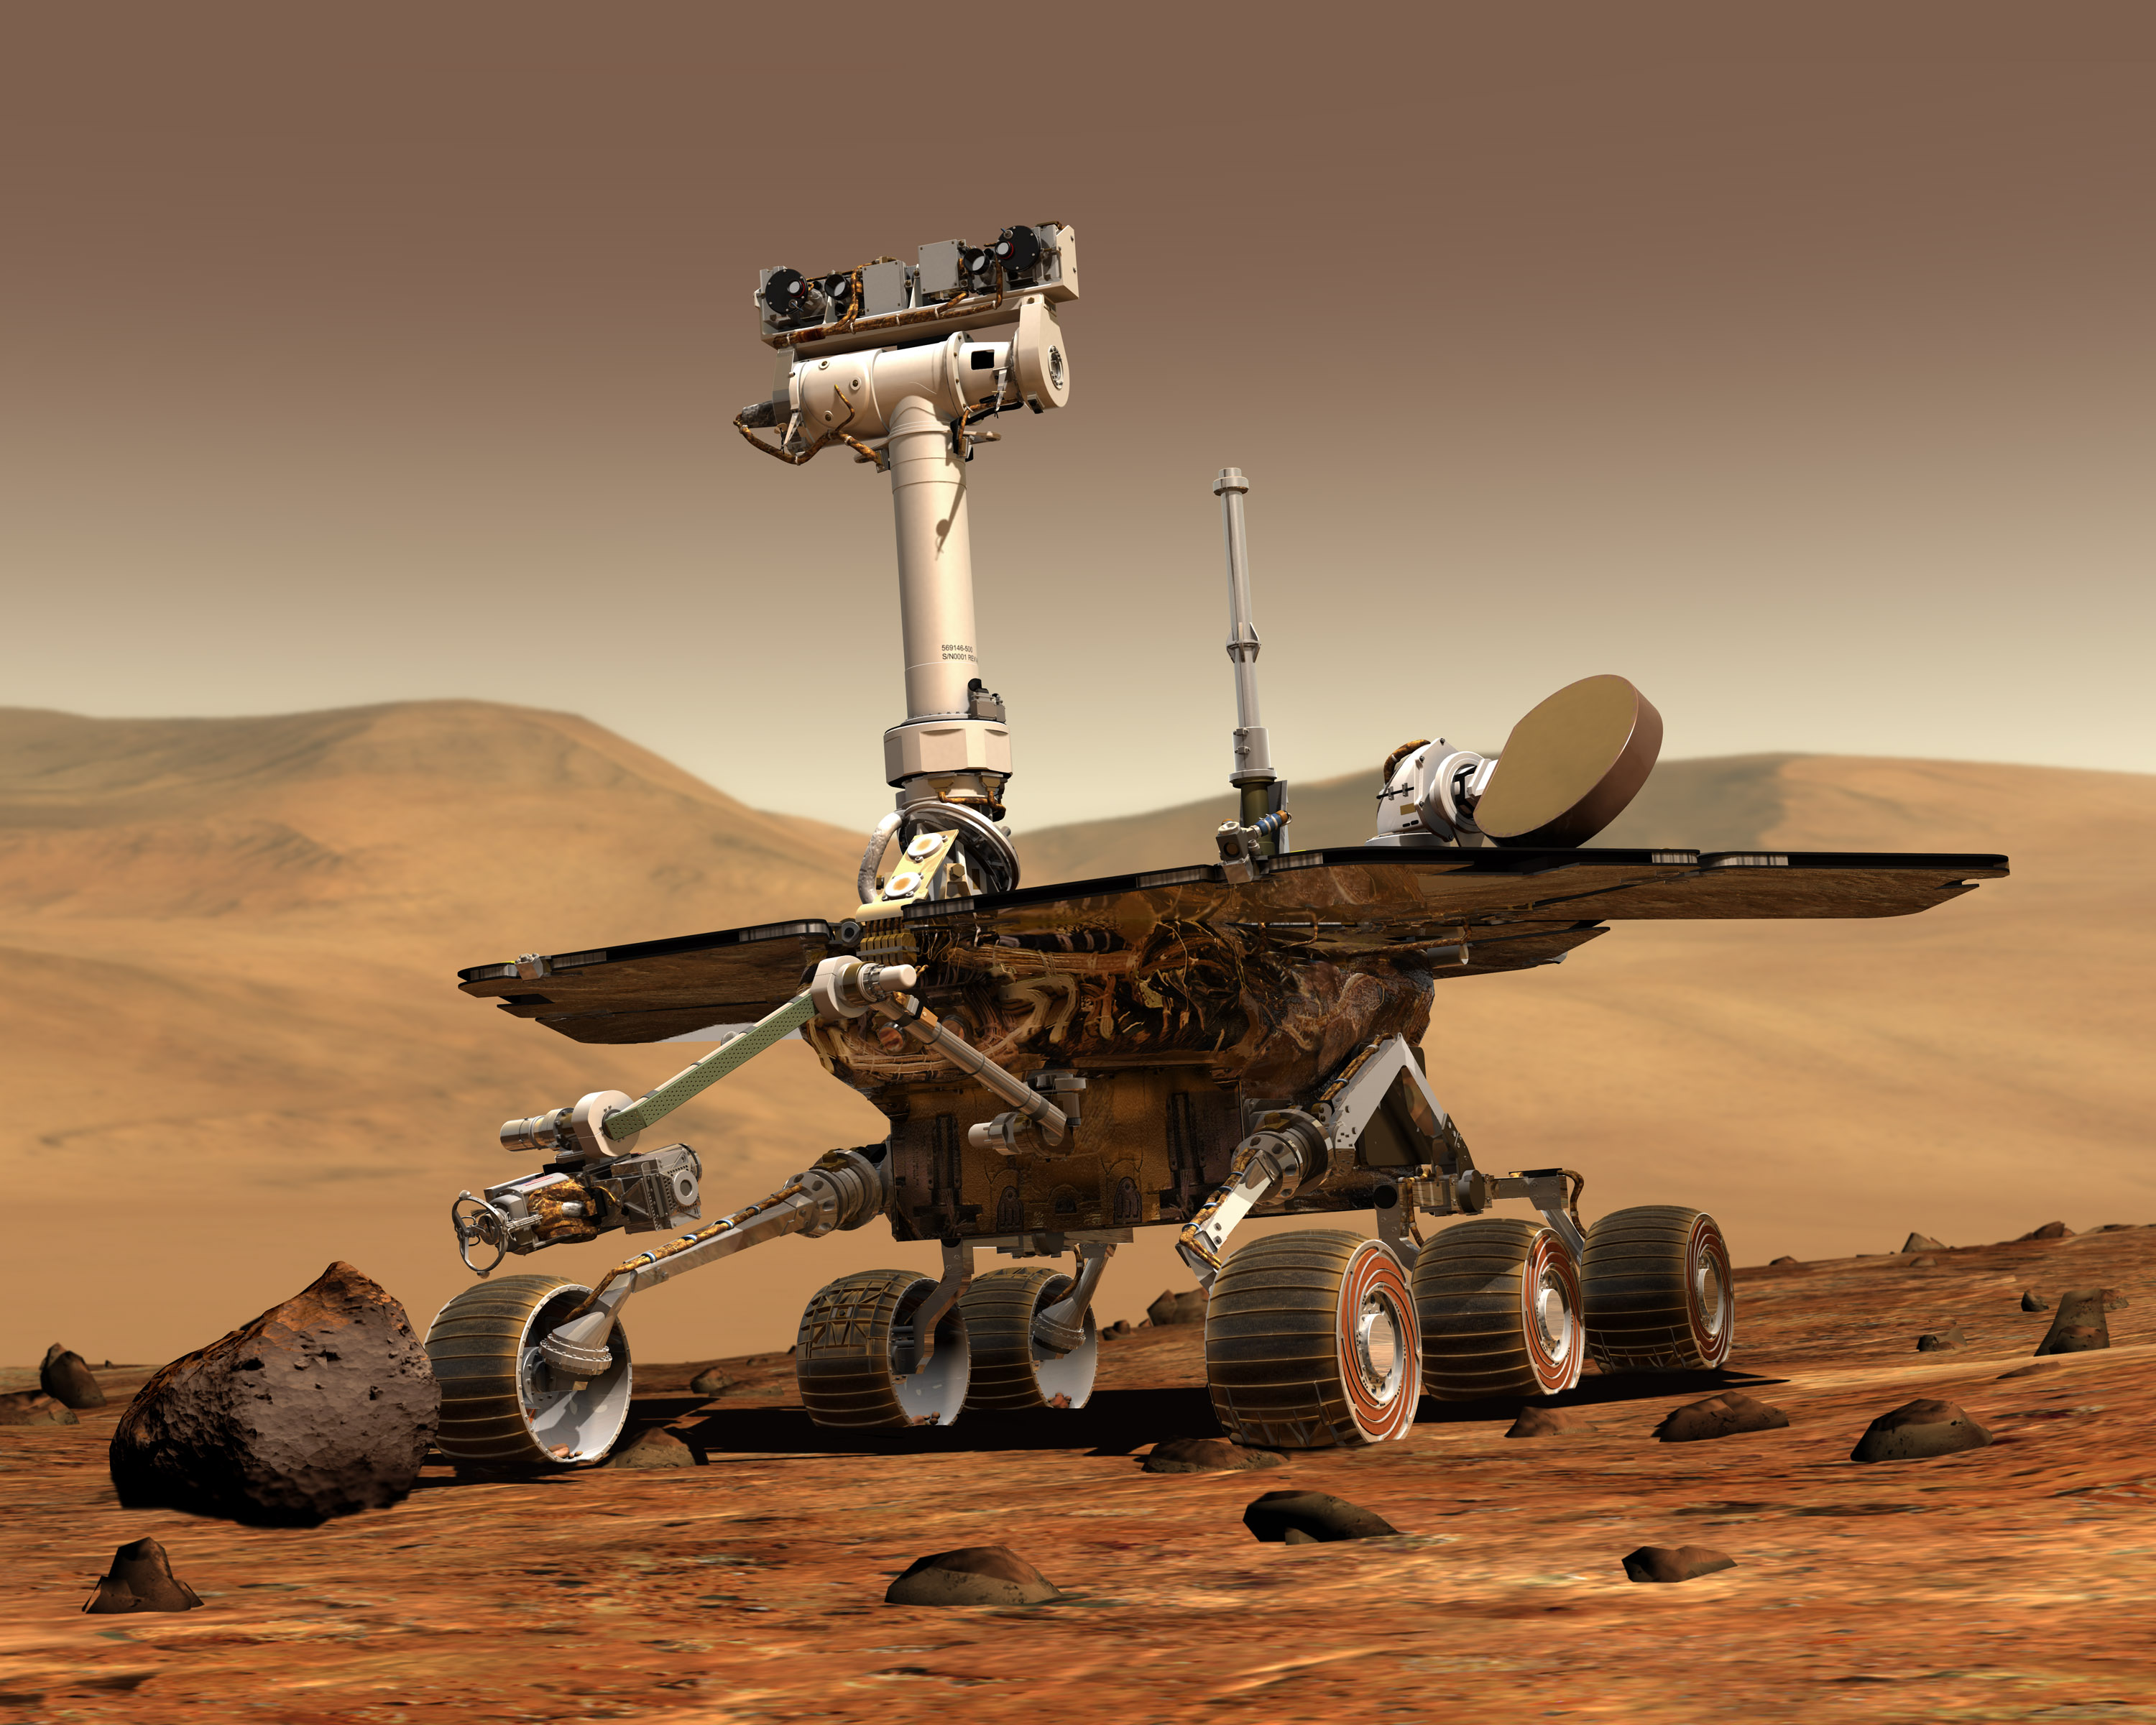

Artist’s Concept of Rover on Mars

An artist’s concept portrays a NASA Mars Exploration Rover on the surface of Mars. Two rovers were launched in 2003 and arrived at sites on Mars in January 2004. Each rover was built to have the mobility and toolkit for functioning as a robotic geologist.

Credit: NASA/JPL/Cornell University